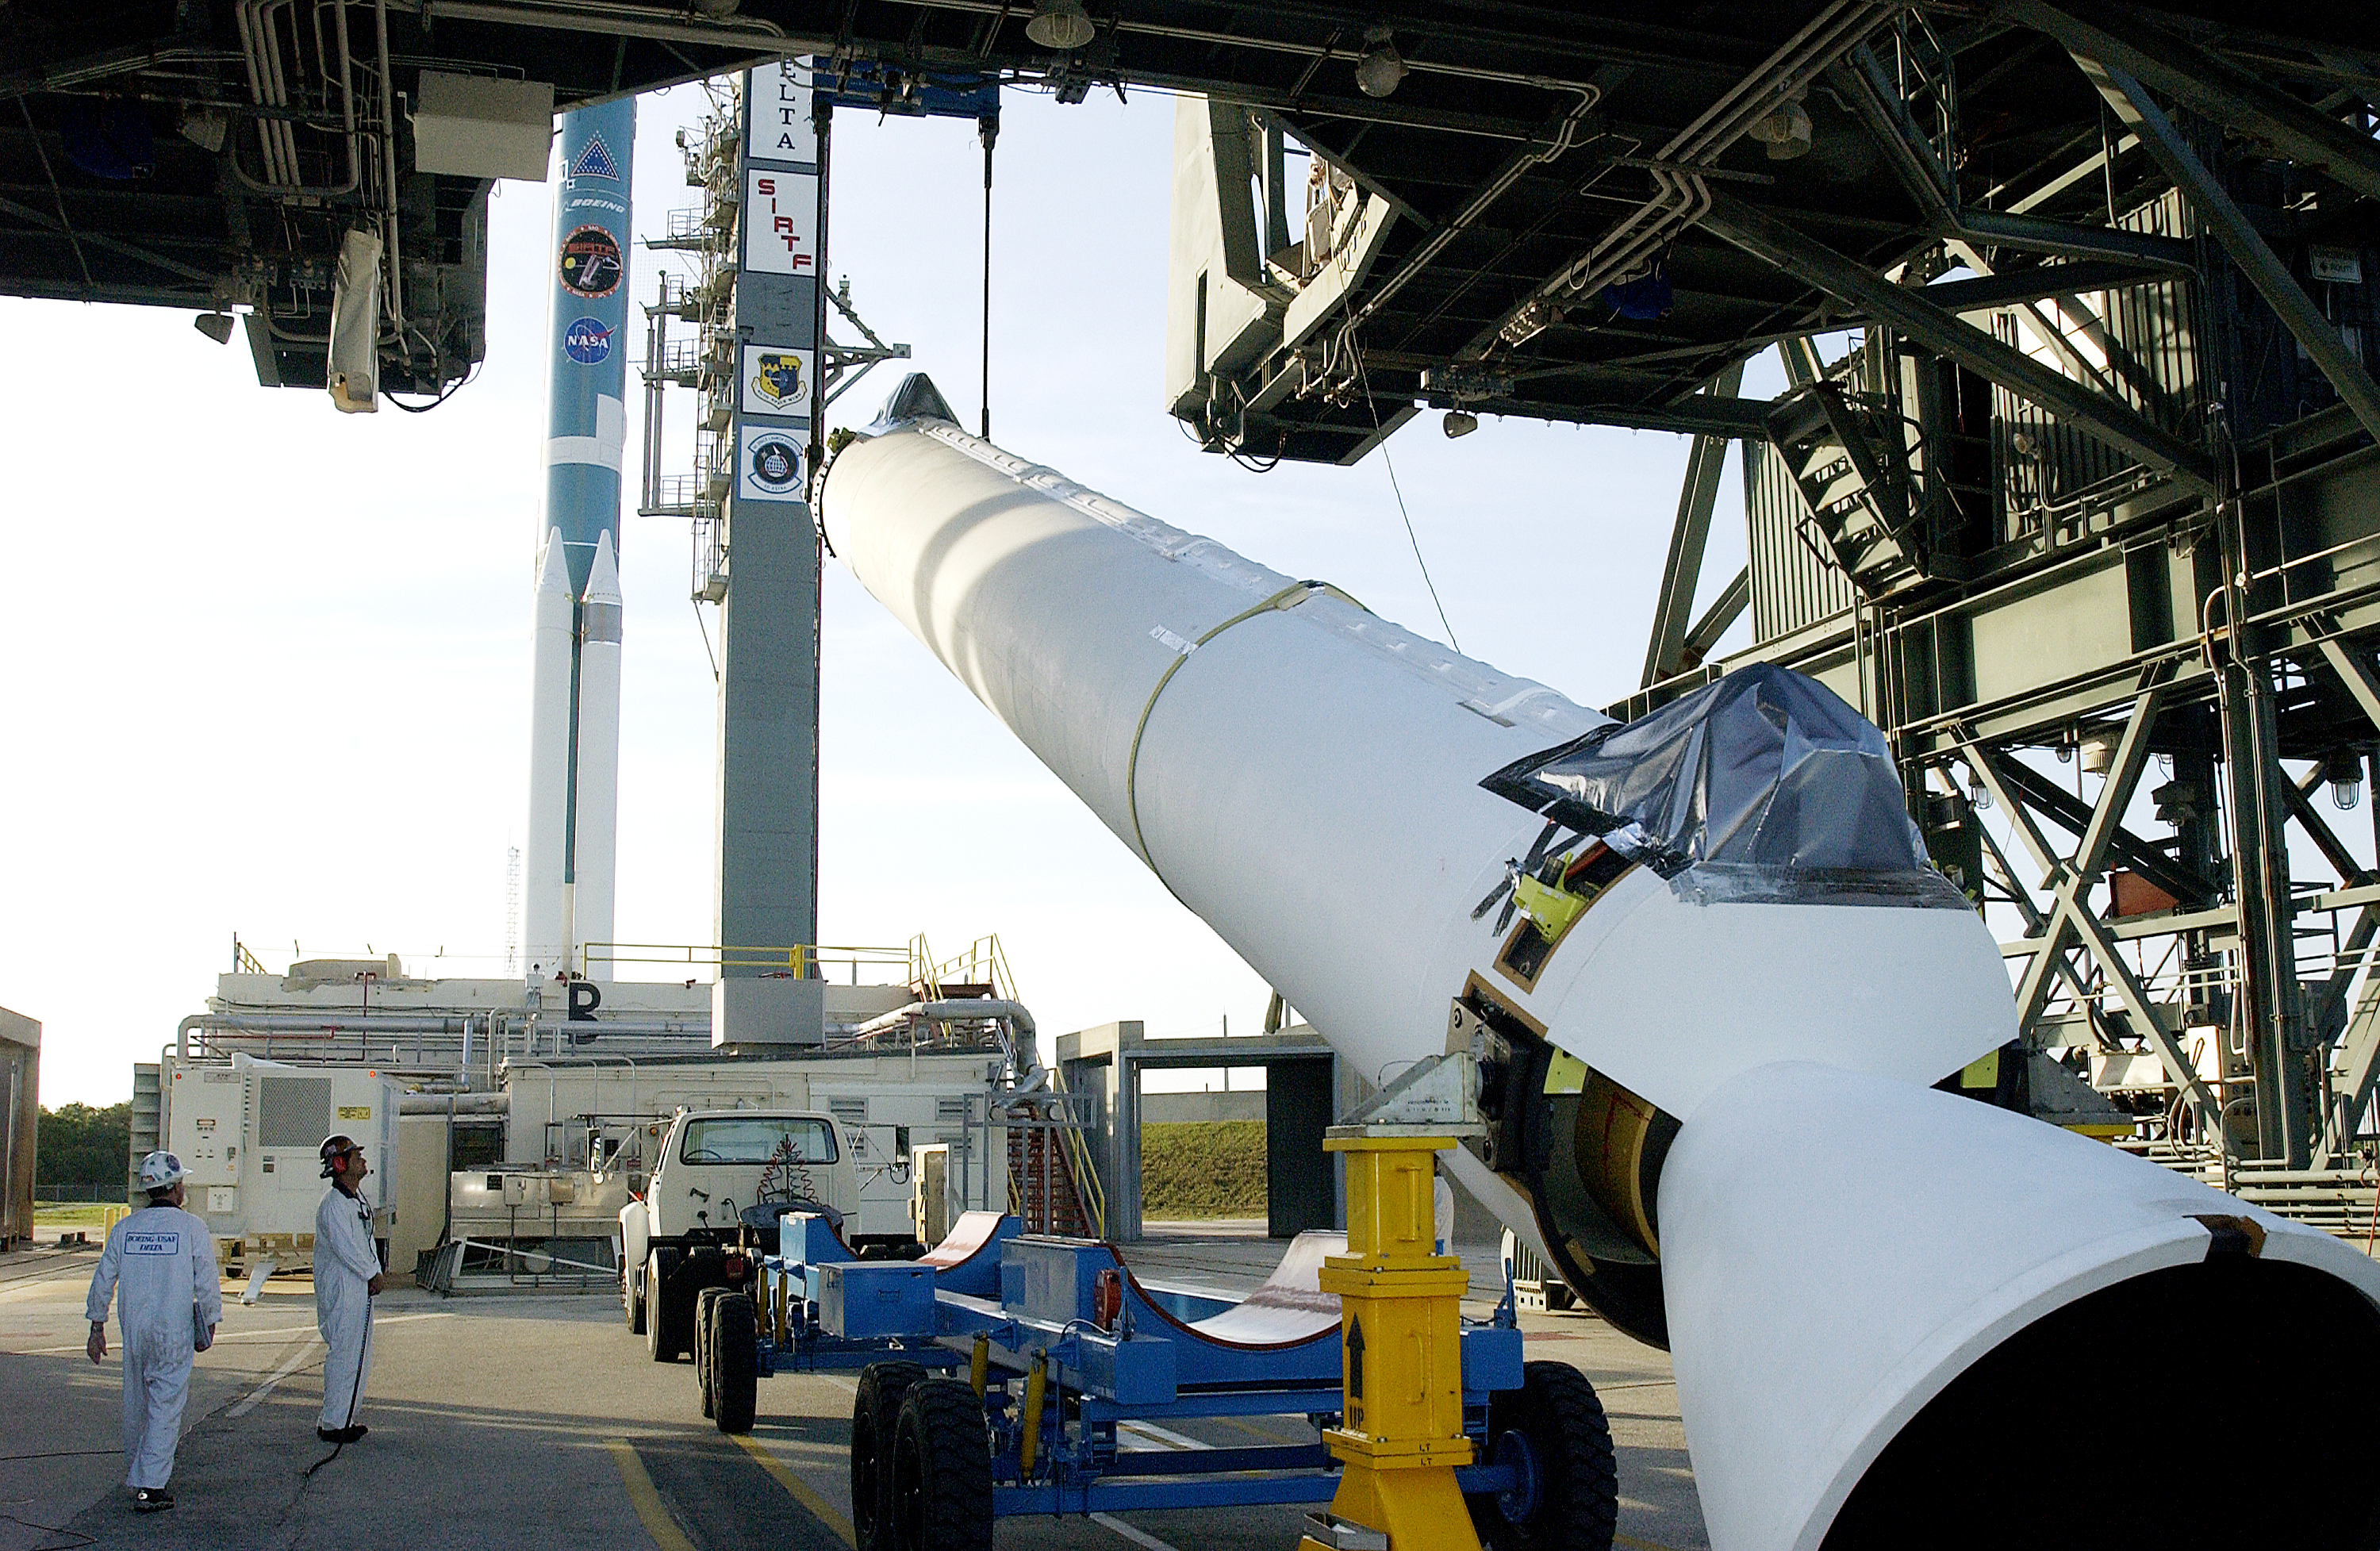

Solid Rocket Booster

A solid rocket booster is lifted into position in order to be mated to the first stage of Spitzer's Delta II rocket.

Credit: NASA/KSC